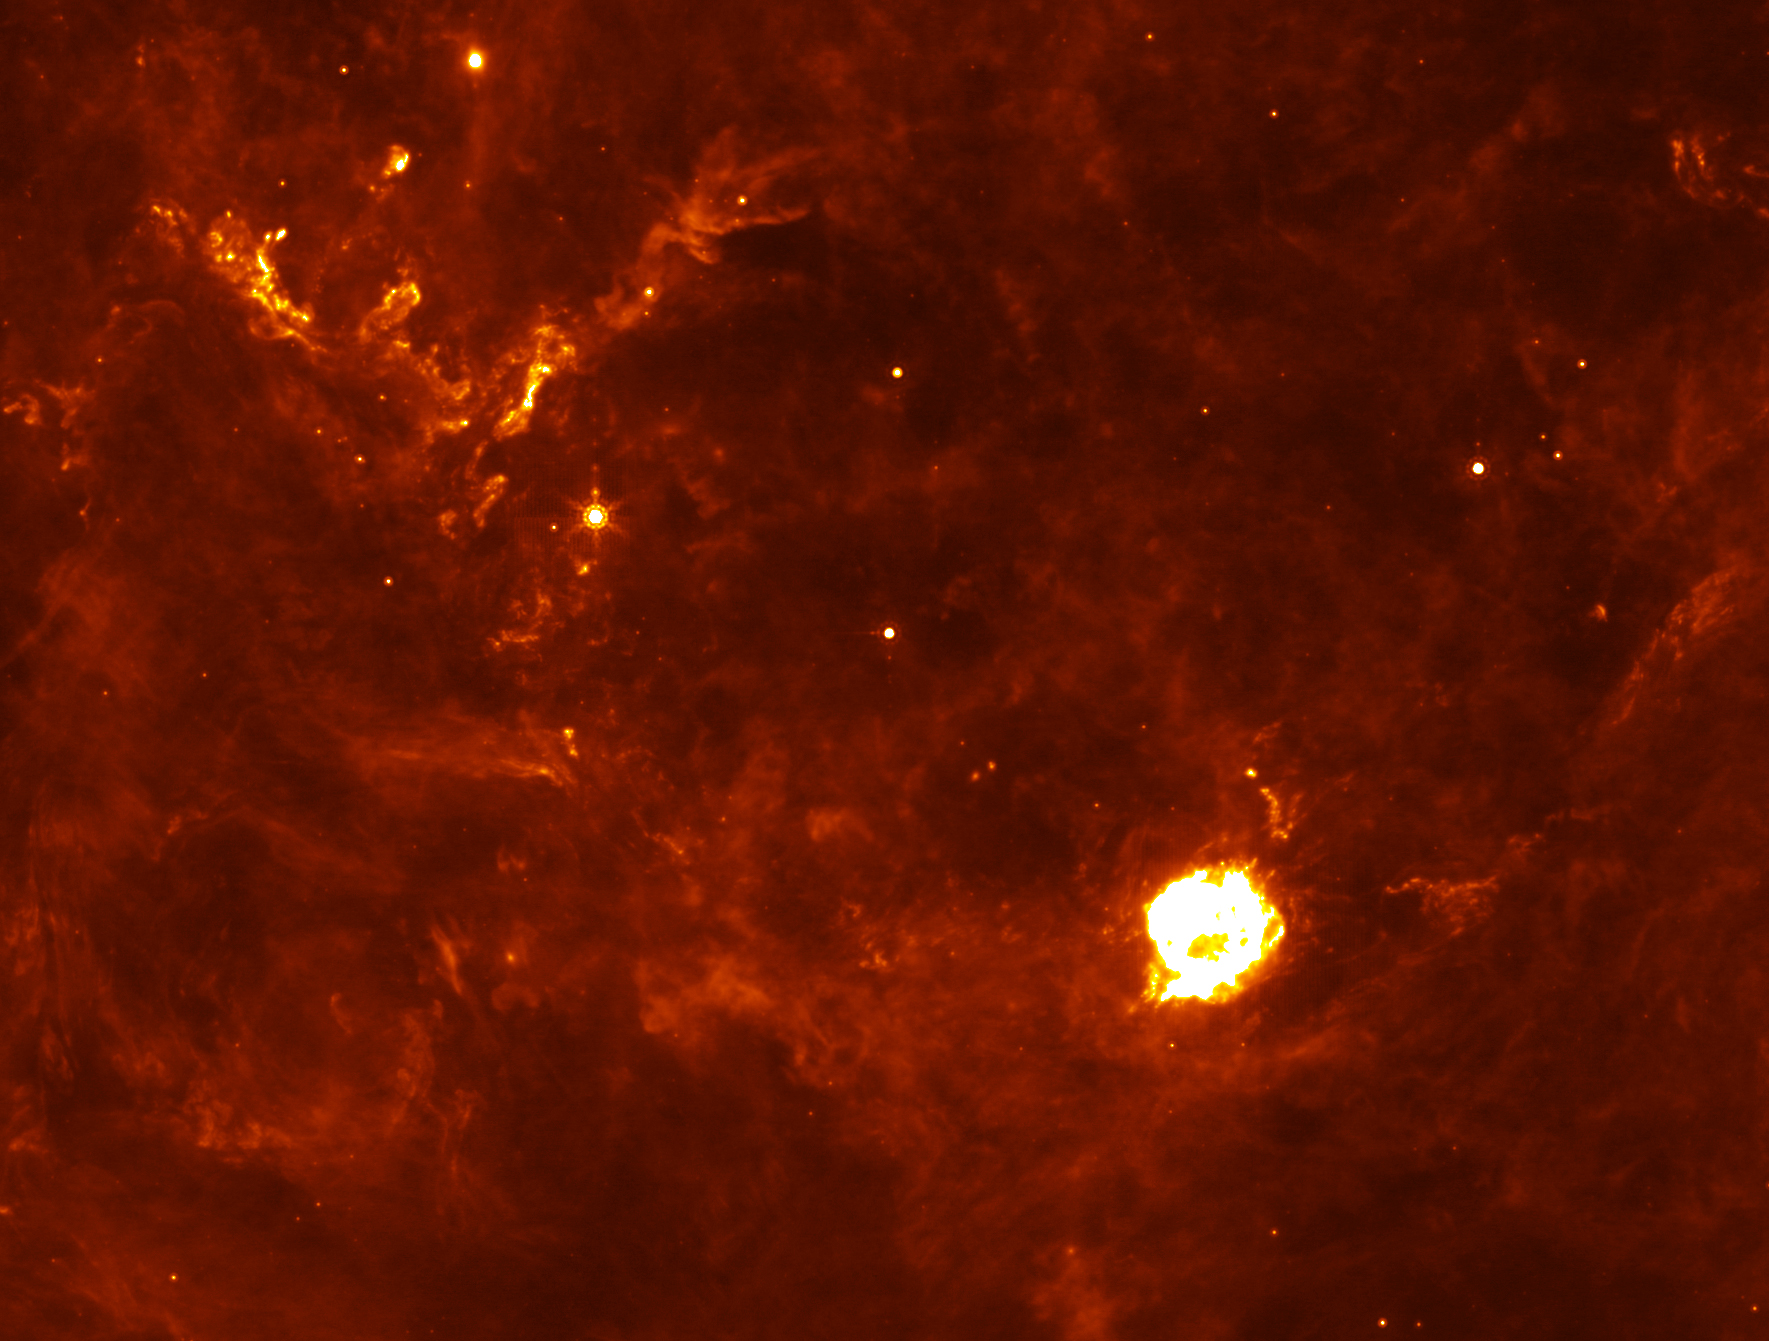

Cassiopeia A: Supernova Flashback

The Cassiopeia A supernova's first flash of radiation makes six clumps of dust unusually hot.

Credit: NASA/JPL-Caltech/E. Dwek and R. Arendt